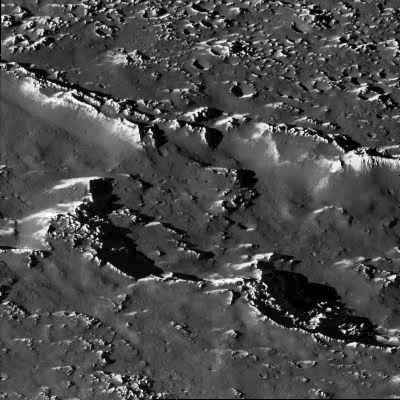

A Chain of Impact Craters on Callisto

A portion of a chain of impact craters on Jupiter’s moon Callisto is seen in this image taken by the Galileo spacecraft on November 4, 1996. This crater chain on Callisto is believed to result from the impact of a split object, similar to the fragments of Comet Shoemaker-Levy 9 which smashed into Jupiter’s atmosphere in July of 1994. This high-resolution view, taken by Galileo’s solid state imaging television camera during its third orbit around Jupiter, is of Callisto’s northern hemisphere at 35 degrees north, 46 degrees west, and covers an area of about eight miles (13 kilometers) across. The smallest visible crater is about 140 yards (130 meters) across. The image was taken at a range of 974 miles (1,567 kilometers).

On a global scale, Callisto is heavily cratered, indicating the great age of its surface. At the scale of this image, it was anticipated that the surface would be heavily cratered as well; however, there is a surprising lack of small craters, suggesting that one or more processes have obliterated these and other small-scale features. For example, downslope movement of ice-rich debris could bury small craters. The bright slopes visible in this picture represent places where downslope movement has taken place, exposing fresh ice surfaces.

The Galileo mission is managed by the Jet Propulsion Laboratory for NASA’s Office of Space Science, Washington, D.C.

Credit: NASA/JPL/ASU